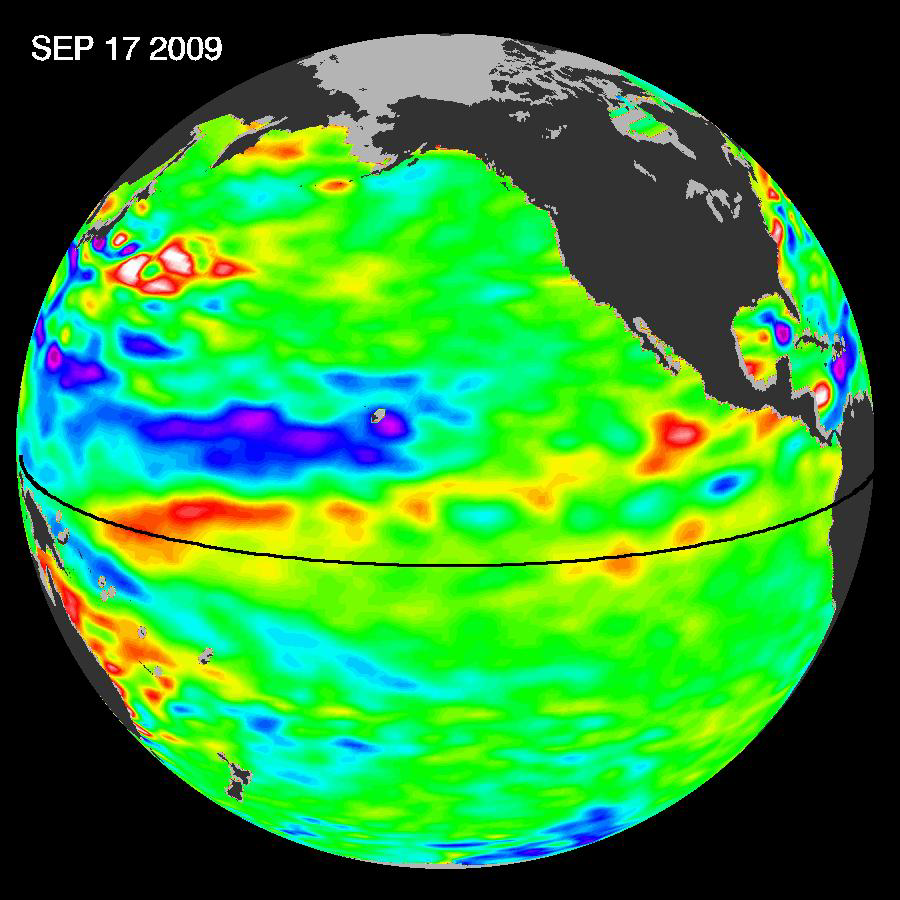

Waves That Feed El Niños

Pools of warm water known as Kelvin waves can be seen traveling eastward along the equator (black line) in this Sept. 17, 2009, image from the NASA/French Space Agency Ocean Surface Topography Mission/Jason-2 satellite. El Niños form when trade winds in the equatorial western Pacific relax over a period of months, sending Kelvin waves eastward across the Pacific like a conveyor belt.

Since May 2009, the tropical Pacific Ocean has switched from a cool pattern of ocean circulation known as La Niña to her warmer sibling, El Niño. This cyclical warming of the ocean waters in the central and eastern tropical Pacific generally occurs every three to seven years and is linked with changes in the strength of the trade winds. El Niño can affect weather worldwide, including the Atlantic hurricane season, Asian monsoon season and northern hemisphere winter storm season. But while scientists agree that El Niño is back, there’s less consensus about its future strength. One of the characteristics that signal a developing El Niño is a change in average sea surface height compared to normal sea level. The NASA/French Space Agency Jason-1 and Ocean Surface Topography Mission/Jason-2 satellites continuously observe these changes in average sea surface height, producing near-global maps of the ocean’s surface topography every 10 days.

Recent data on sea-level height from the Jason-1 and Ocean Surface Topography Mission/Jason-2 satellites show that most of the equatorial Pacific is near normal (depicted here as green). The exceptions are the central and eastern equatorial Pacific, which are exhibiting areas of higher-than-normal sea surface heights (warmer-than-normal sea-surface temperatures) at 180 and 110 degrees west longitude.

This Jason-2 image reflects a 10-day data cycle centered around September 17, 2009. It shows a series of warm “bumps” visible along the equator, denoted by a black line. Known as Kelvin waves, these pools of warm water were triggered when the normally westward-blowing trade winds weakened in late July and again in early September, sending them sliding eastward from the western Pacific toward the Americas. The Kelvin waves are 5 to 10 centimeters (2 to 4 inches) high, a few hundred kilometers wide and a few degrees warmer than surrounding waters. Traveling east at about 3 meters per second (6 miles per hour), they are expected to reach the coast of Peru in October.

Credit: NASA/JPL Ocean Surface Topography Team